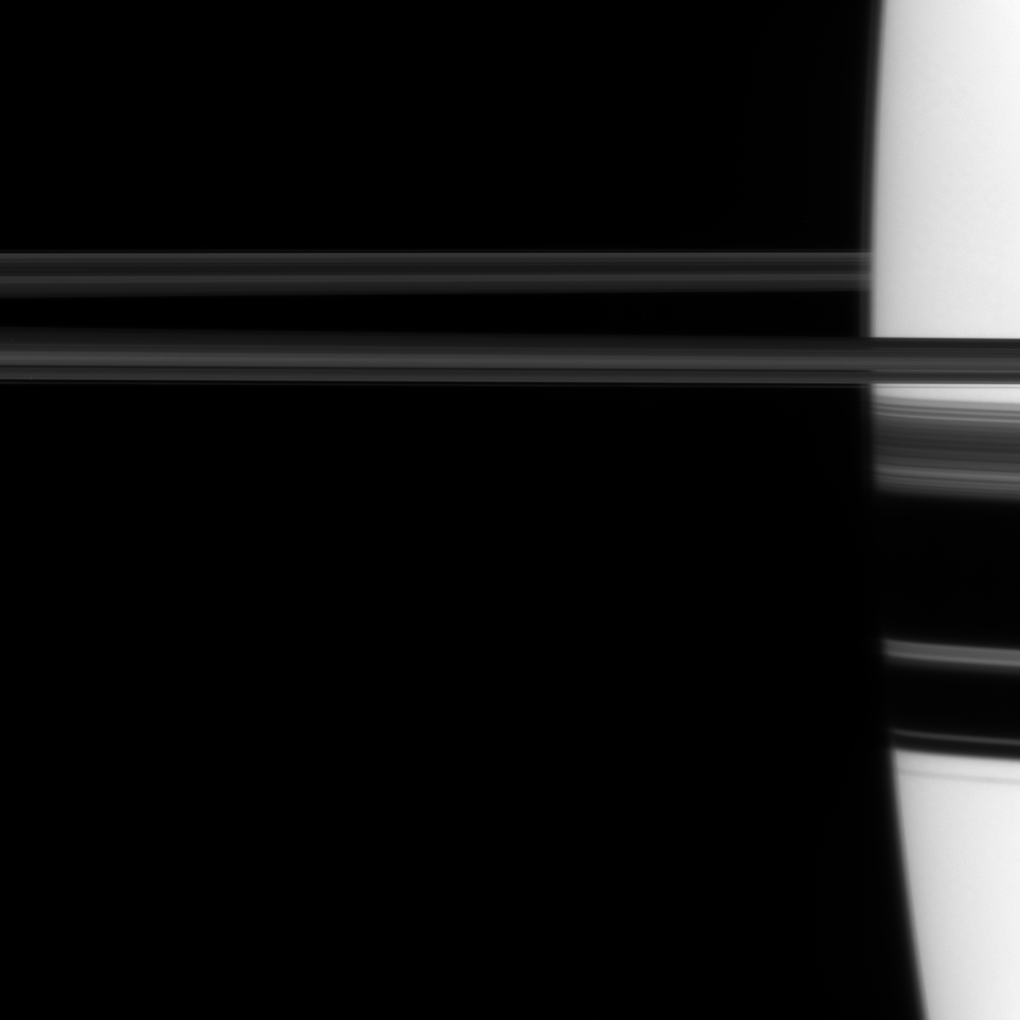

Rings Through Atmosphere

The Cassini spacecraft looks toward the limb of Saturn and, on the right of this image, views part of the rings through the planet’s atmosphere.

Saturn’s atmosphere can distort the view of the rings from some angles. See PIA07521 to learn more. This view looks toward the northern, sunlit side of the rings from just above the ringplane.

The image was taken in visible light with the Cassini spacecraft narrow-angle camera on March 24, 2010. The view was acquired at a distance of approximately 1.7 million kilometers (1.1 million miles) from Saturn and at a Sun-Saturn-spacecraft, or phase, angle of 85 degrees. Image scale is 10 kilometers (6 miles) per pixel.

The Cassini-Huygens mission is a cooperative project of NASA, the European Space Agency and the Italian Space Agency. The Jet Propulsion Laboratory, a division of the California Institute of Technology in Pasadena, manages the mission for NASA’s Science Mission Directorate, Washington, D.C. The Cassini orbiter and its two onboard cameras were designed, developed and assembled at JPL. The imaging operations center is based at the Space Science Institute in Boulder, Colo.

Credit: NASA/JPL/Space Science Institute